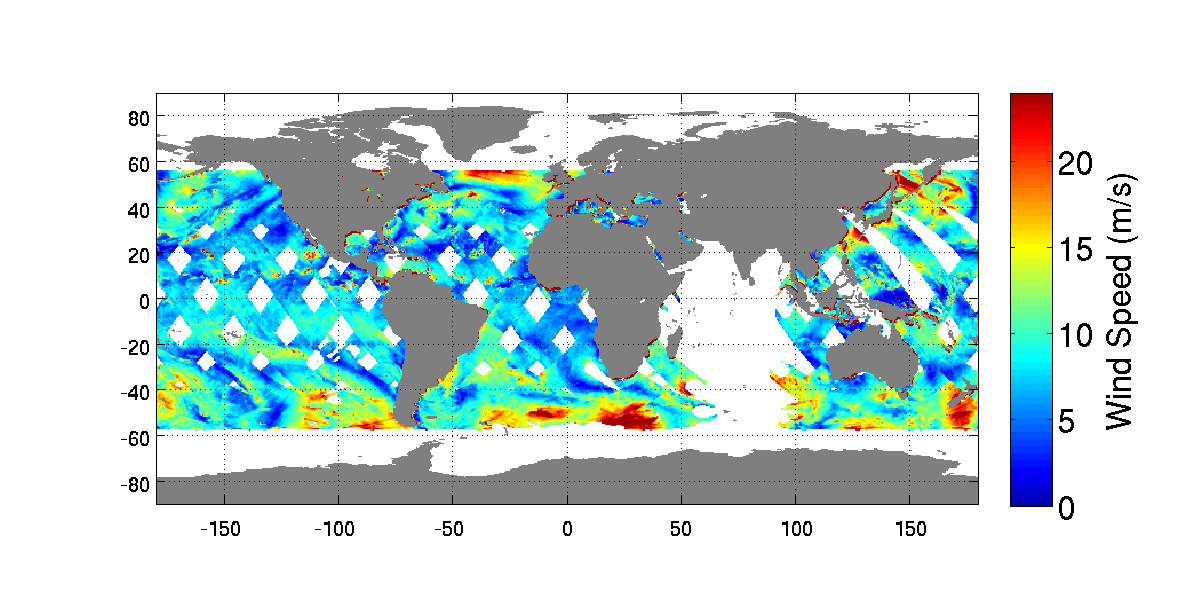

NASA’s New RapidScat Breezes Into Operation Aboard Space Station

Launched Sept. 21, 2014, to the International Space Station, NASA’s newest Earth-observing mission, the International Space Station-RapidScat scatterometer to measure global ocean near-surface wind speeds and directions, has returned its first preliminary images.

Following activation of the instrument on Oct. 1, mission scientists created this composite image of global ocean vector wind (OVW) speeds for the first day of data collection. Higher wind speeds are shown in reds and yellows, with blue colors depicting lower wind speeds. One meter per second equals approximately 2.24 miles per hour.

This first map of RapidScat’s wind speed collection pattern used real-time data only and therefore did not include some data over the Indian Ocean that weren’t available at the time of its generation. The map is representative, however, of the typical coverage that ISS-RapidScat will deliver on a near-real-time basis to operational weather forecasting agencies around the world. From its perch on the space station, RapidScat will be able to map ocean winds between 57 degrees north and south of the equator. Full global coverage within those latitudes is obtained every 48 hours. The data will be distributed publically to the science community via NASA’s Physical Oceanography Distributed Active Archive Center (PODAAC).

Although the instrument is not yet fully calibrated, a preliminary validation of the accuracy of the data shows that RapidScat is already near its science performance goals at activation.

The second figure shows Tropical Storm Simon as seen by RapidScat as it approached Mexico’s Baja California peninsula at 0210 UTC Time Oct. 4 (7:10 p.m. PDT Oct. 3). The tropical storm is easily identified by its high winds and closed circulation pattern. Wind speeds are shown in color, with reds and yellows being highest, while wind directions are shown as arrows. One meter per second equals approximately 2.24 miles per hour.

RapidScat, like its predecessor, NASA’s QuikScat, will provide images like this on a near-real-time basis to operational agencies like NOAA’s National Hurricane Center, where forecasters will use them to improve hurricane and storm warnings and forecasts. Simon is expected to make landfall in Mexico as a tropical depression on Oct. 8. (http://www.nhc.noaa.gov/refresh/graphics_ep4+shtml/204322.shtml?5-daynl.

Credit: NASA/JPL-Caltech